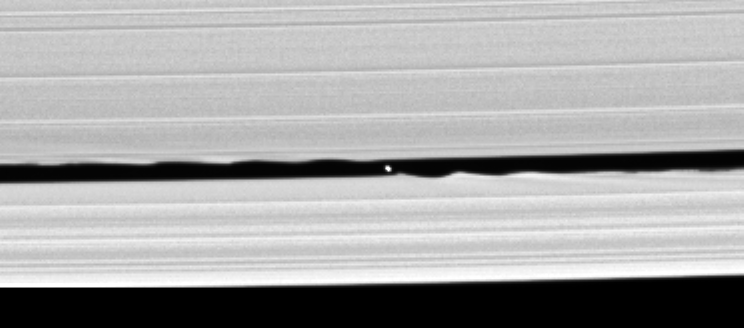

Wavemaker Moon

Cassini’s confirmation that a small moon orbits within the Keeler gap in Saturn’s rings is made all the more exciting by this image, in which the disk of the 7 kilometer-wide body (4-miles) is resolved for the first time.

The new body, provisionally named S/2005 S1, was first seen in a time-lapse sequence of images taken on May 1, 2005, as Cassini began its climb to higher elevations in orbit around Saturn (see PIA06238 for the movie). This view was acquired one day after the discovery sequence of images and has allowed scientists to measure the moon’s size and brightness.

The Keeler gap edges also bear similarities to the scalloped edges ofthe 322-kilometer-wide (200-mile) Encke gap, where Pan resides. From thesize of the waves seen in the Encke gap, imaging scientists were able toestimate the mass of Pan. They expect to do the same eventually with this new moon.

This image was obtained with the Cassini spacecraft narrow-angle camera on May 2, 2005, at a distance of about 594,000 kilometers (369,000 miles) from Saturn. Cassini was about 525,000 kilometers (326,000 miles) above the ringplane when the image was taken. Resolution in the original image was 3 kilometers (2 miles) per pixel. The image has been magnified by a factor of two, and contrast has been enhanced, to aid visibility of the small moonlet.

The Cassini-Huygens mission is a cooperative project of NASA, the European Space Agency and the Italian Space Agency. The Jet Propulsion Laboratory, a division of the California Institute of Technology in Pasadena, manages the mission for NASA’s Science Mission Directorate, Washington, D.C. The Cassini orbiter and its two onboard cameras were designed, developed and assembled at JPL. The imaging team is based at the Space Science Institute, Boulder, Colo.

Credit: NASA/JPL/Space Science Institute